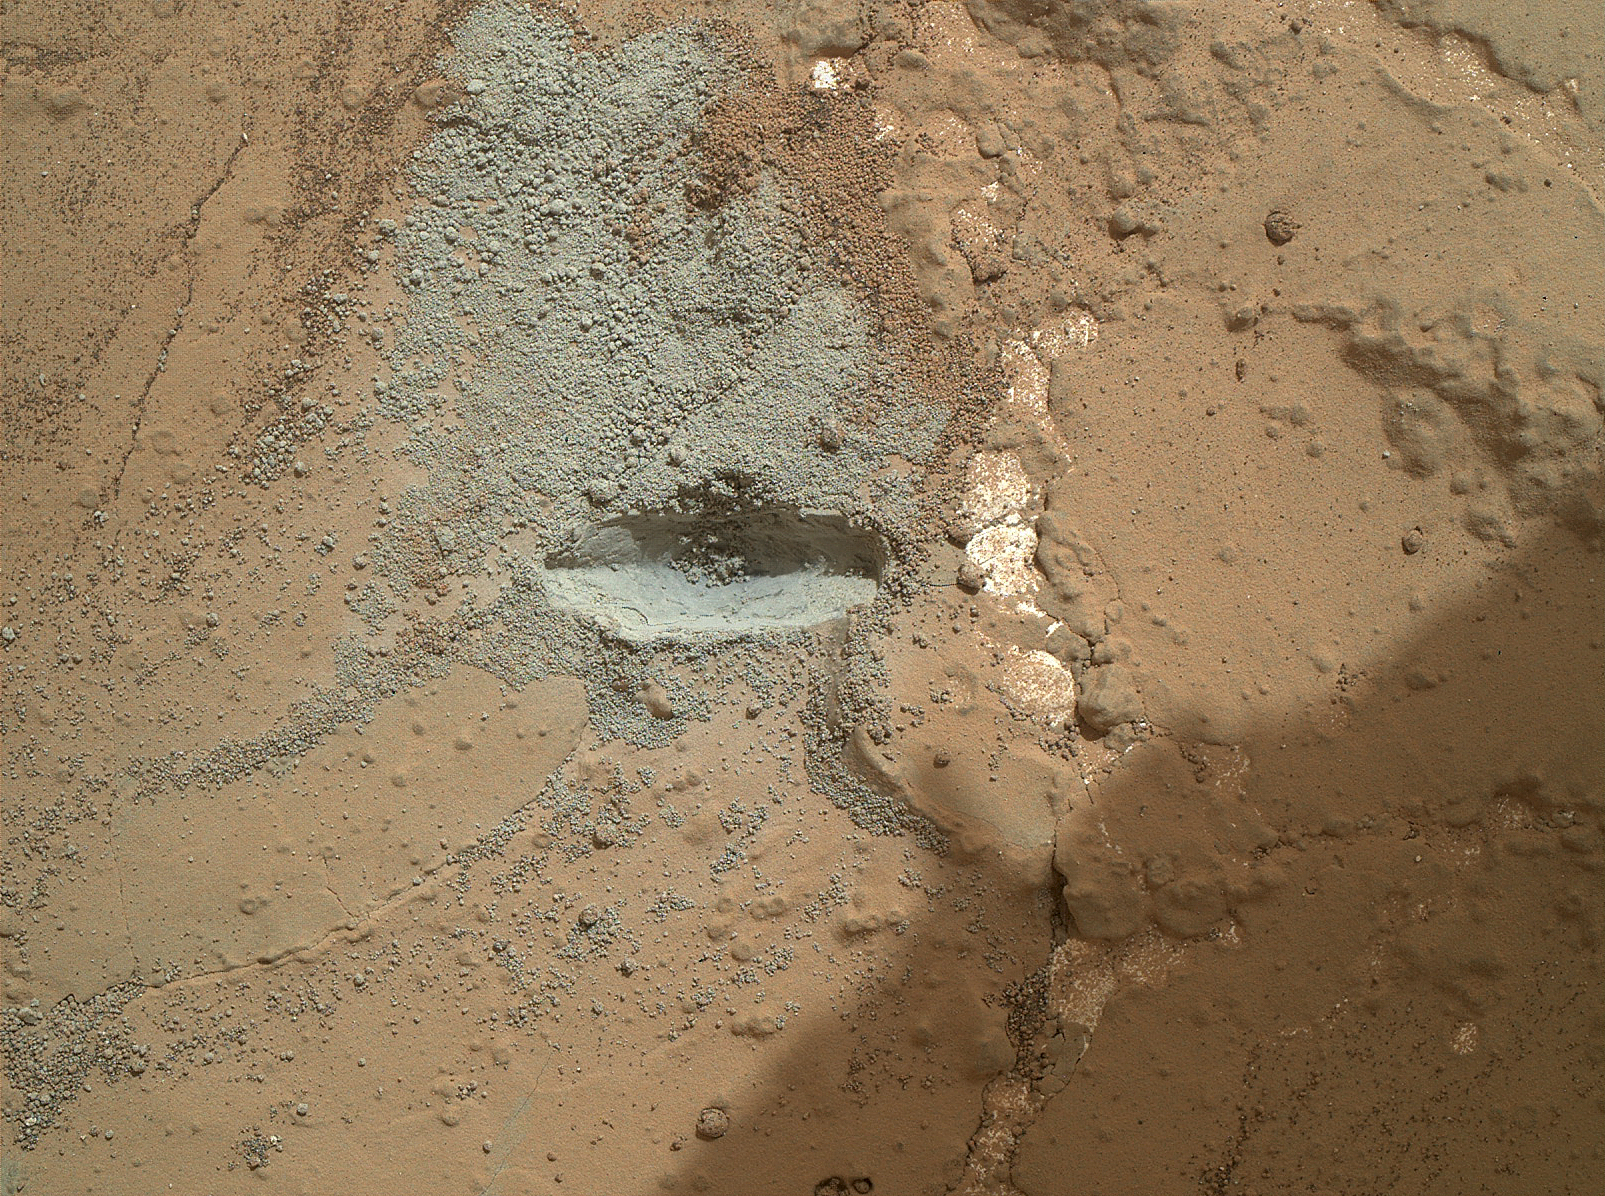

Preparatory Test for First Rock Drilling by Mars Rover Curiosity

The bit in the rotary-percussion drill of NASA’s Mars rover Curiosity left its mark in a target patch of rock called “John Klein” during a test on the rover’s 176th Martian day, or sol (Feb. 2, 2013), in preparation for the first drilling of a rock by the rover.

The Sol 176 test, called the “drill on rock checkout,” used only the hammering or percussive action of the drill, not rotary action.

This image from the Mars Hand Lens Imager (MAHLI) camera on the rover’s arm was taken with the camera positioned about 4 inches (10 centimeters) off the ground. It shows an area of John Klein about 3 inches (7.7 centimeters) wide. The length of the gray divot cut by the drill bit is about two-thirds of an inch (1.7 centimeters).

Another preparatory test, called “mini drill,” will precede the full drilling. The mini drill test will use both the rotary and percussive actions of the drill to generate a ring of rock powder around a hole. This will allow evaluating the appearance of these drill tailings, to see if they are behaving as dry powder suitable for processing by the rover’s sample handling mechanisms.

Malin Space Science Systems, San Diego, developed, built and operates MAHLI and the MAHLI engineering model. NASA’s Jet Propulsion Laboratory, Pasadena, Calif., manages the Mars Science Laboratory Project and the mission’s Curiosity rover for NASA’s Science Mission Directorate in Washington. Curiosity and the mission’s Vehicle System Test Bed rover were designed and built at JPL, a division of the California Institute of Technology in Pasadena.

Credit: NASA/JPL-Caltech/MSSS